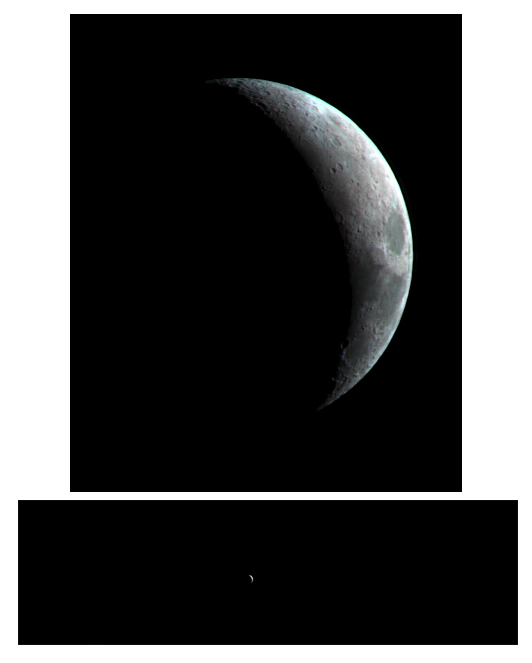

High-Resolution Mars Camera Test Image of Moon (Infrared)

This crescent view of Earth’s Moon in infrared wavelengths comes from a camera test by NASA’s Mars Reconnaissance Orbiter spacecraft on its way to Mars. The mission’s High Resolution Imaging Science Experiment camera took the image on Sept. 8, 2005, while at a distance of about 10 million kilometers (6 million miles) from the Moon. The dark feature on the right is Mare Crisium. From that distance, the Moon would appear as a star-like point of light to the unaided eye. The test verified the camera’s focusing capability and provided an opportunity for calibration. The spacecraft’s Context Camera and Optical Navigation Camera also performed as expected during the test.

The Mars Reconnaissance Orbiter, launched on Aug. 12, 2005, is on course to reach Mars on March 10, 2006. After gradually adjusting the shape of its orbit for half a year, it will begin its primary science phase in November 2006. From the mission’s planned science orbit about 300 kilometers (186 miles) above the surface of Mars, the high resolution camera will be able to discern features as small as one meter or yard across.

Credit: NASA/JPL/University of Arizona